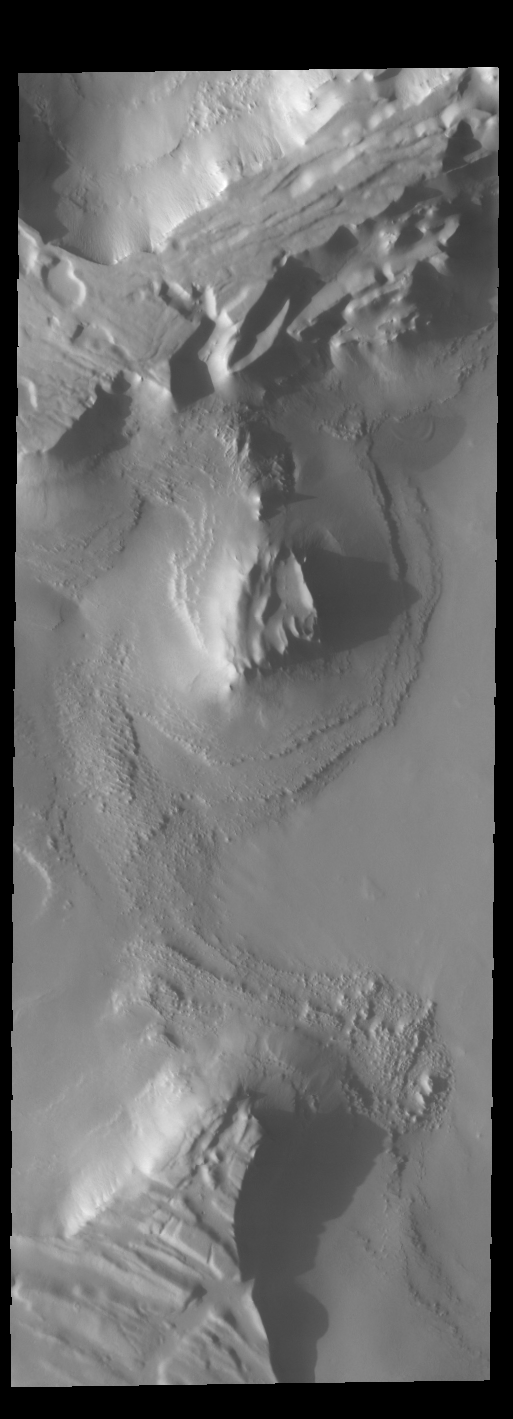

Cavi Angusti

This is another VIS image showing late afternoon shadows. This image is located in Cavi Angusti.

Credit: NASA/JPL-Caltech/ASU